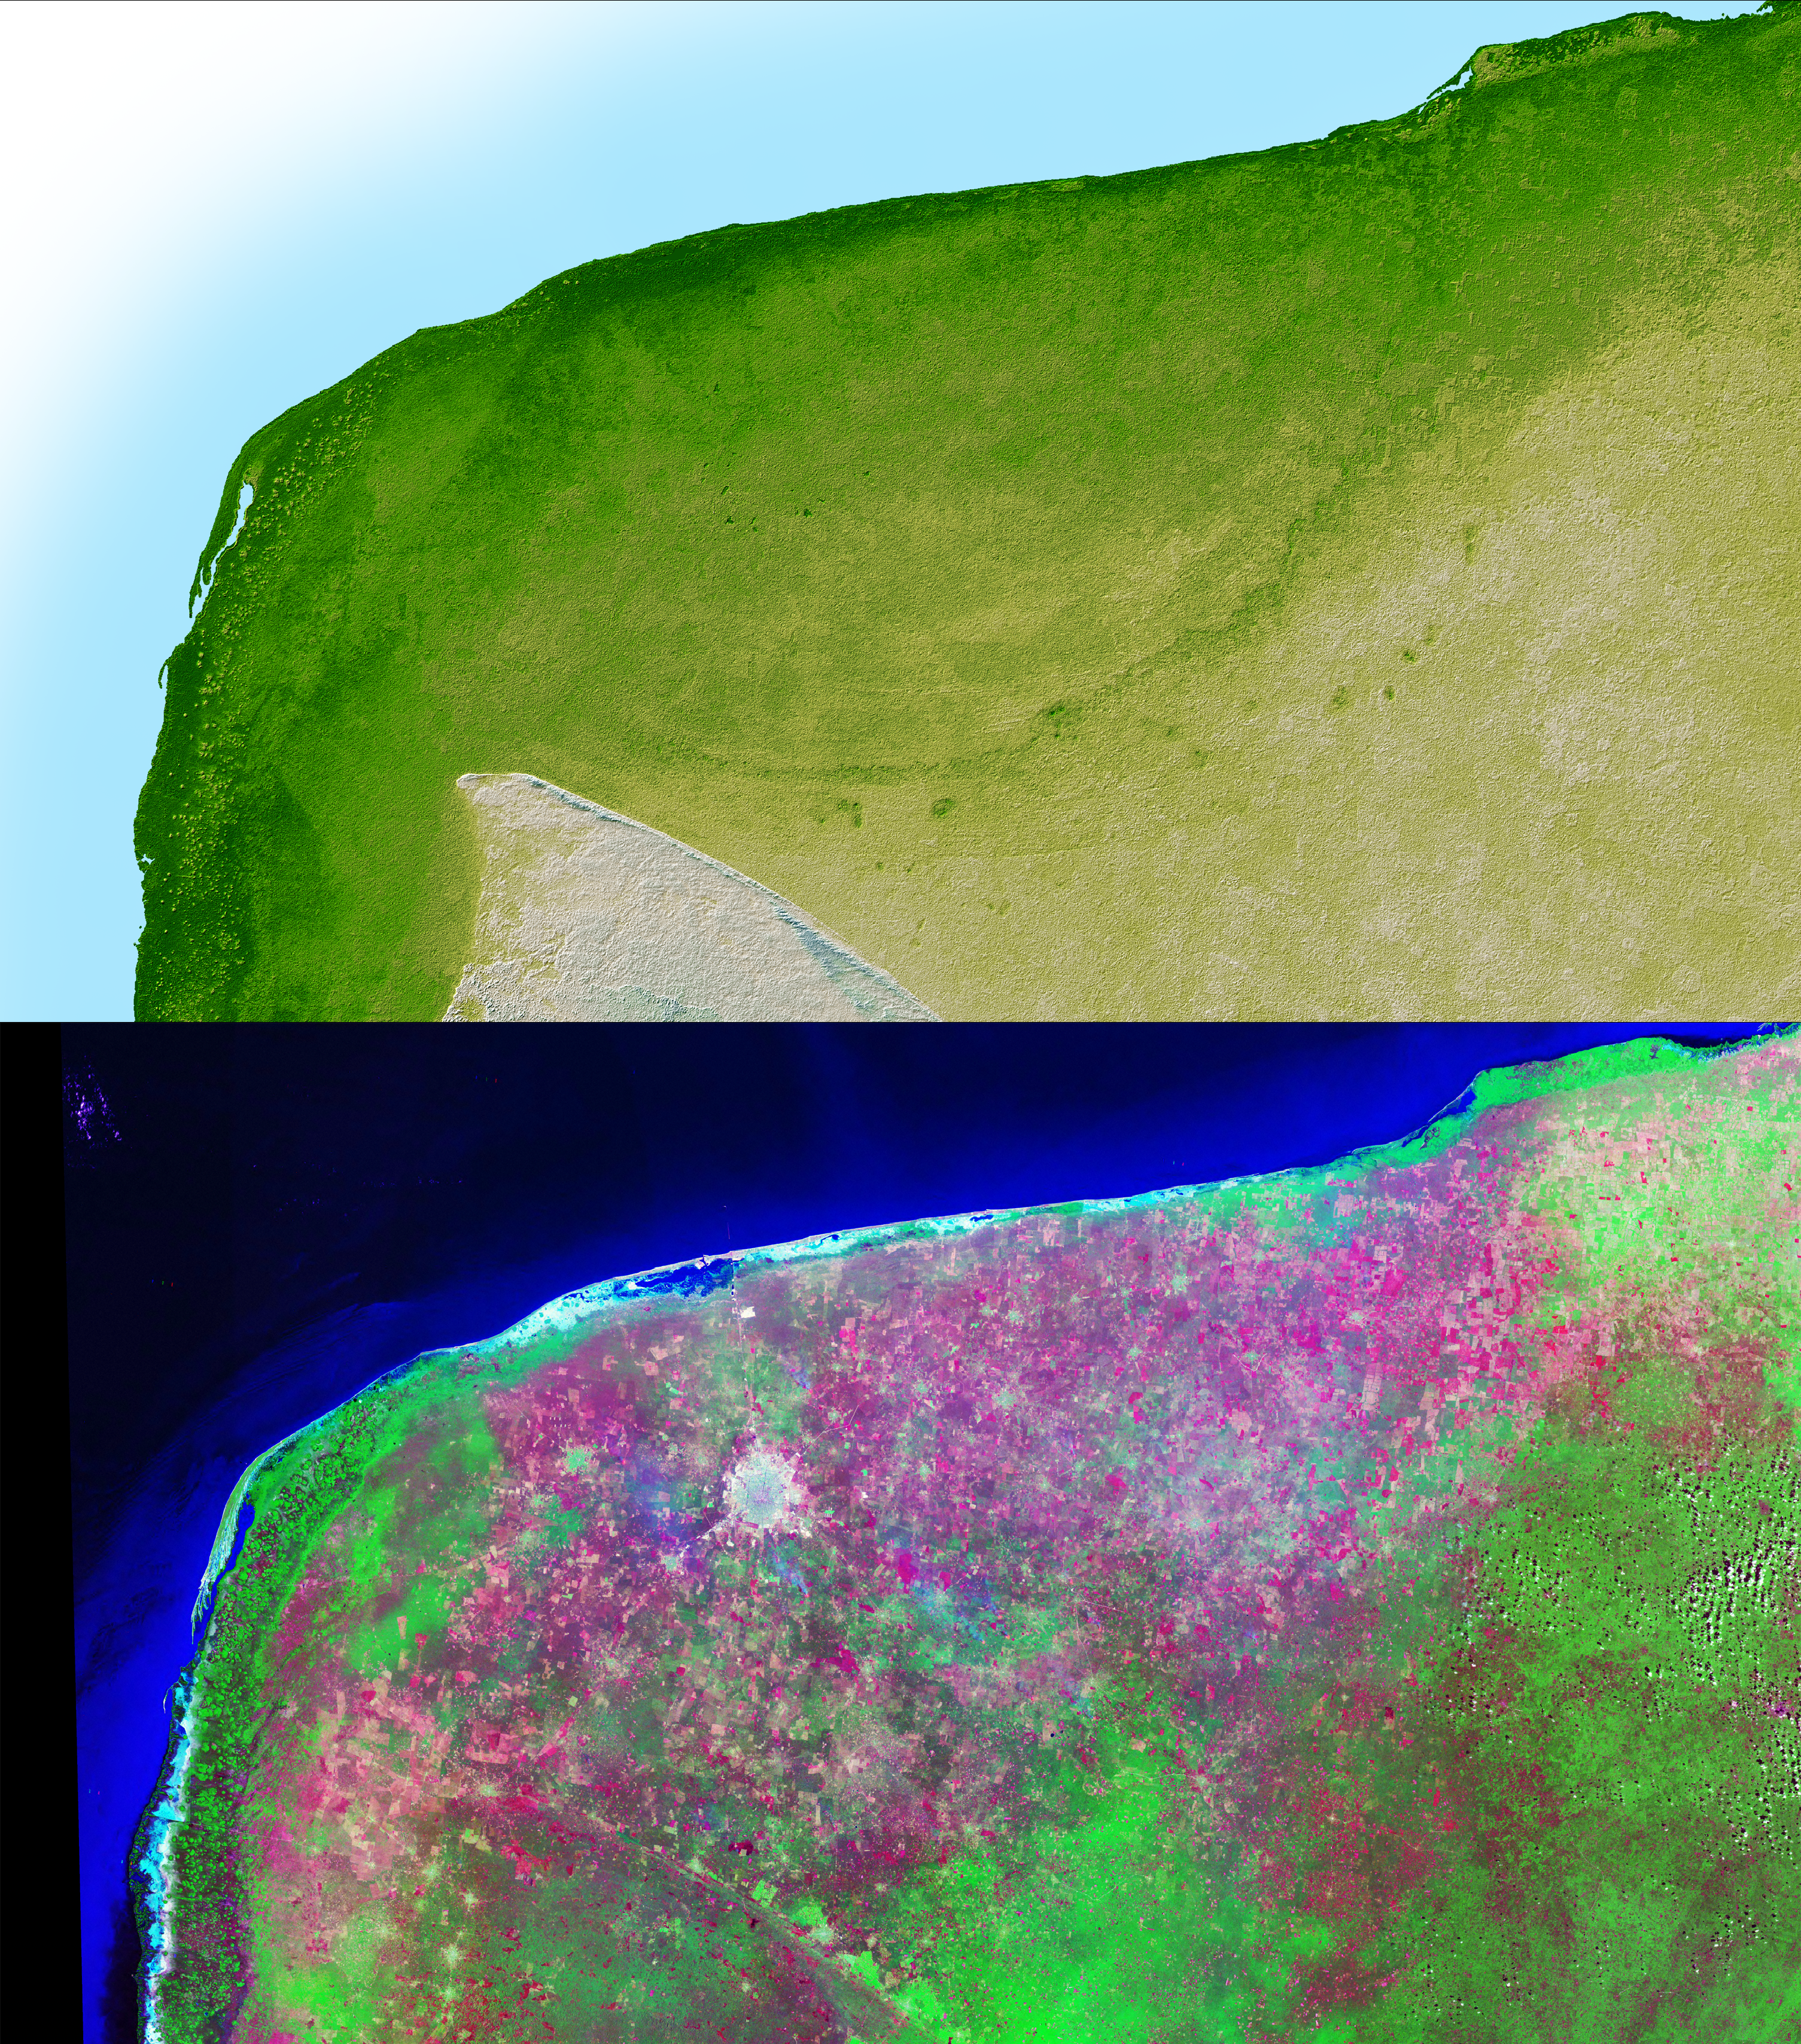

Shaded Relief with Height as Color and Landsat, Yucatan Peninsula, Mexico

The top picture is a shaded relief image of the northwest corner of Mexico’s Yucatan Peninsula generated from Shuttle Radar Topography Mission (SRTM) data, and shows a subtle, but unmistakable, indication of the Chicxulub impact crater. Most scientists now agree that this impact was the cause of the Cretatious-Tertiary Extinction, the event 65 million years ago that marked the sudden extinction of the dinosaurs as well as the majority of life on Earth. The pattern of the crater’s rim is marked by a trough, the darker green semicircular line near the center of the picture. This trough is only about 3 to 5 meters (10 – 15 feet) deep and is about 5 km (3 miles) wide; so subtle that if you walked across it you probably would not notice it. It is the surface expression of the buried crater’s outer boundary. Scientists believe the impact, which was centered just off the coast in the Caribbean, altered the subsurface rocks such that the overlying limestone sediments, which formed later and erode very easily, would preferentially erode along the crater rim. This formed the trough as well as numerous sinkholes (called cenotes) which are visible as small circular depressions.

The bottom picture is the same area viewed by the Landsat satellite, and was made by displaying the Thematic Mapper’s Band 7 (mid-infrared), Band 4 (near-infrared) and Band 2 (green) as red, green and blue. These colors were chosen to maximize the contrast between different vegetation and land cover types, with native vegetation and cultivated land showing as green, yellow and magenta, and urban areas as white. The circular white area near the center of the image is Merida, a city of about 720,000 population. Notice that in the SRTM image, which shows only topography, the city is not visible, while in the Landsat image, which does not show elevations, the trough is not visible.

Two visualization methods were combined to produce the SRTM image: shading and color coding of topographic height. The shade image was derived by computing topographic slope in the northwest-southeast direction, so that northwest slopes appear bright and southeast slopes appear dark. Color coding is directly related to topographic height, with green at the lower elevations, rising through yellow and tan, to white at the highest elevations.

Elevation data used in this image were acquired by the Shuttle Radar Topography Mission (SRTM) aboard the Space Shuttle Endeavour, launched on Feb. 11, 2000. SRTM used the same radar instrument that comprised the Spaceborne Imaging Radar-C/X-Band Synthetic Aperture Radar (SIR-C/X-SAR) that flew twice on the Space Shuttle Endeavour in 1994. SRTM was designed to collect 3-D measurements of the Earth’s surface. To collect the 3-D data, engineers added a 60-meter (approximately 200-foot) mast, installed additional C-band and X-band antennas, and improved tracking and navigation devices. The mission is a cooperative project between NASA, the National Imagery and Mapping Agency (NIMA) of the U.S. Department of Defense and the German and Italian space agencies. It is managed by NASA’s Jet Propulsion Laboratory, Pasadena, Calif., for NASA’s Earth Science Enterprise, Washington, D.C.

Size: 261 by 162 kilometers (162 by 100 miles)
Location: 20.8 degrees North latitude, 89.3 degrees West longitude
Orientation: North toward the top, Mercator projection
Image Data: shaded and colored SRTM elevation model
Original Data Resolution: SRTM 1 arcsecond (about 30 meters or 98 feet)
Date Acquired: February 2000

Credit: NASA/JPL